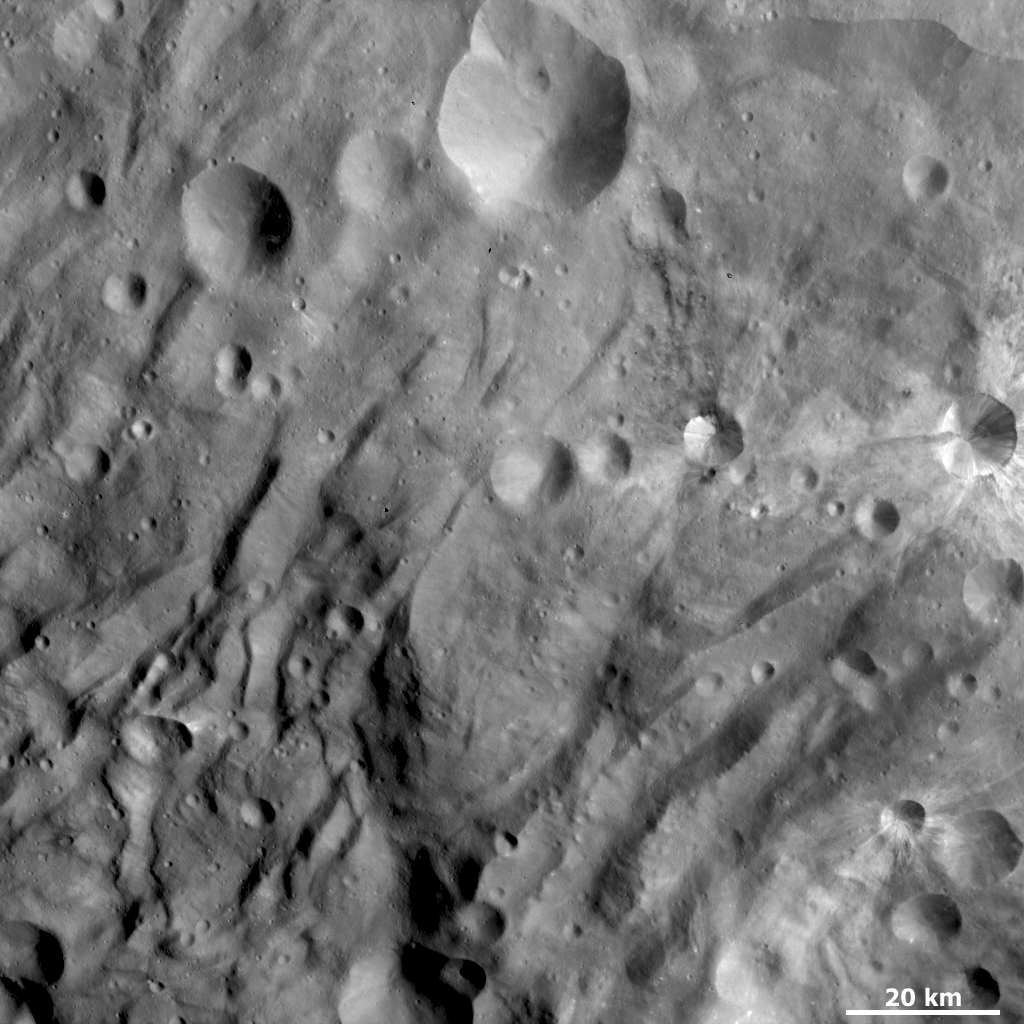

Groovy Terrain at Vesta’s South Pole

NASA’s Dawn spacecraft obtained this image of Vesta with its framing camera on Sept. 09, 2011. This image of the south polar region was taken through the camera’s clear filter at a distance of 864 miles (1,390 kilometers). The image has a resolution of about 130 meters per pixel.

The Dawn mission to Vesta and Ceres is managed by NASA’s Jet Propulsion Laboratory, a division of the California Institute of Technology, Pasadena, Calif., for NASA’s Science Mission Directorate, Washington. UCLA is responsible for overall Dawn mission science. The Dawn framing cameras were developed and built under the leadership of the Max Planck Institute for Solar System Research, Katlenburg-Lindau, Germany, with significant contributions by DLR German Aerospace Center, Institute of Planetary Research, Berlin, and in coordination with the Institute of Computer and Communication Network Engineering, Braunschweig. The Framing Camera project is funded by the Max Planck Society, DLR, and NASA/JPL.

Credit: NASA/JPL-Caltech/UCLA/MPS/DLR/IDA